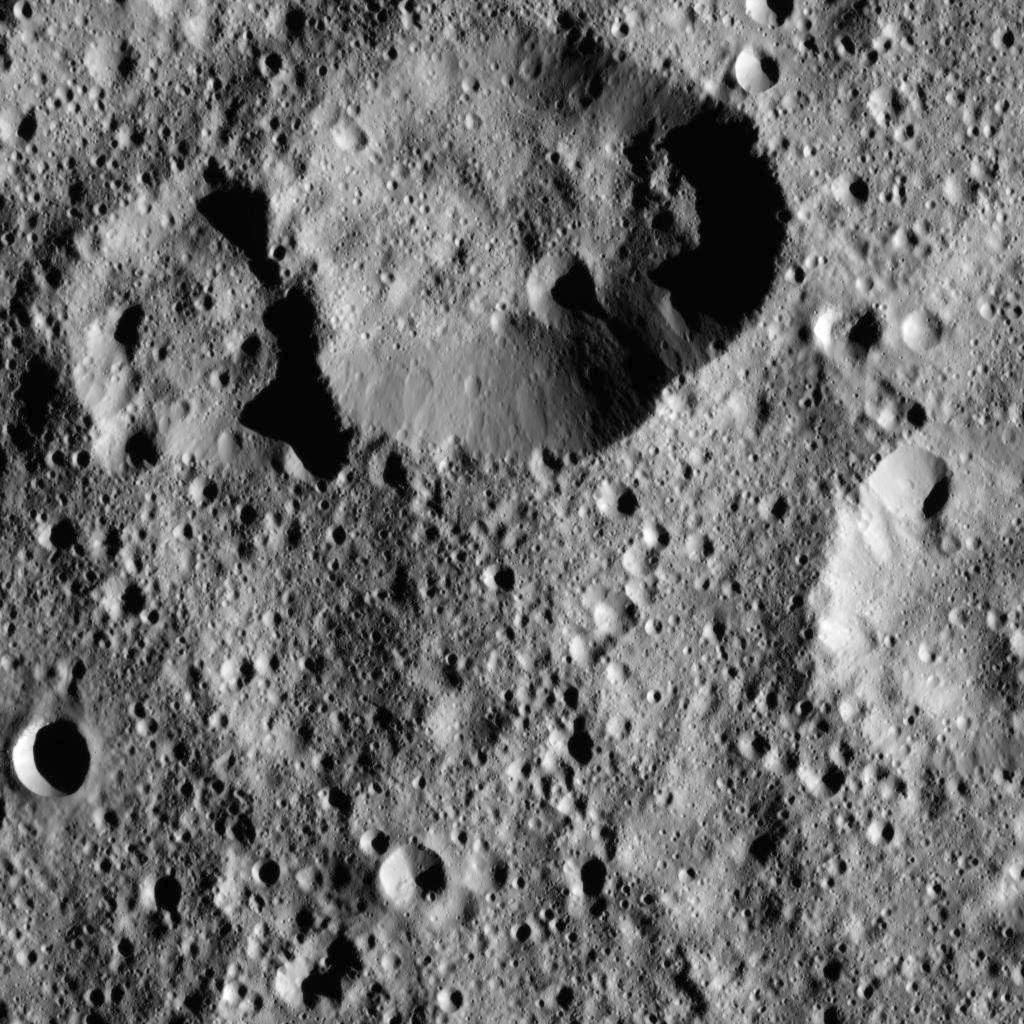

Dawn LAMO Image 11

This view from NASA’s Dawn spacecraft captures a portion of the southern hemisphere of Ceres. The image is centered at approximately 46 degrees south latitude, 101 degrees east longitude.

Dawn captured the scene on Dec. 20, 2015 from its low-altitude mapping orbit (LAMO), at an approximate altitude of 240 miles (385 kilometers) above Ceres. The image resolution is 120 feet (35 meters) per pixel.

Dawn’s mission is managed by JPL for NASA’s Science Mission Directorate in Washington. Dawn is a project of the directorate’s Discovery Program, managed by NASA’s Marshall Space Flight Center in Huntsville, Alabama. UCLA is responsible for overall Dawn mission science. Orbital ATK, Inc., in Dulles, Virginia, designed and built the spacecraft. The German Aerospace Center, the Max Planck Institute for Solar System Research, the Italian Space Agency and the Italian National Astrophysical Institute are international partners on the mission team.

Credit: NASA/JPL-Caltech/UCLA/MPS/DLR/IDA